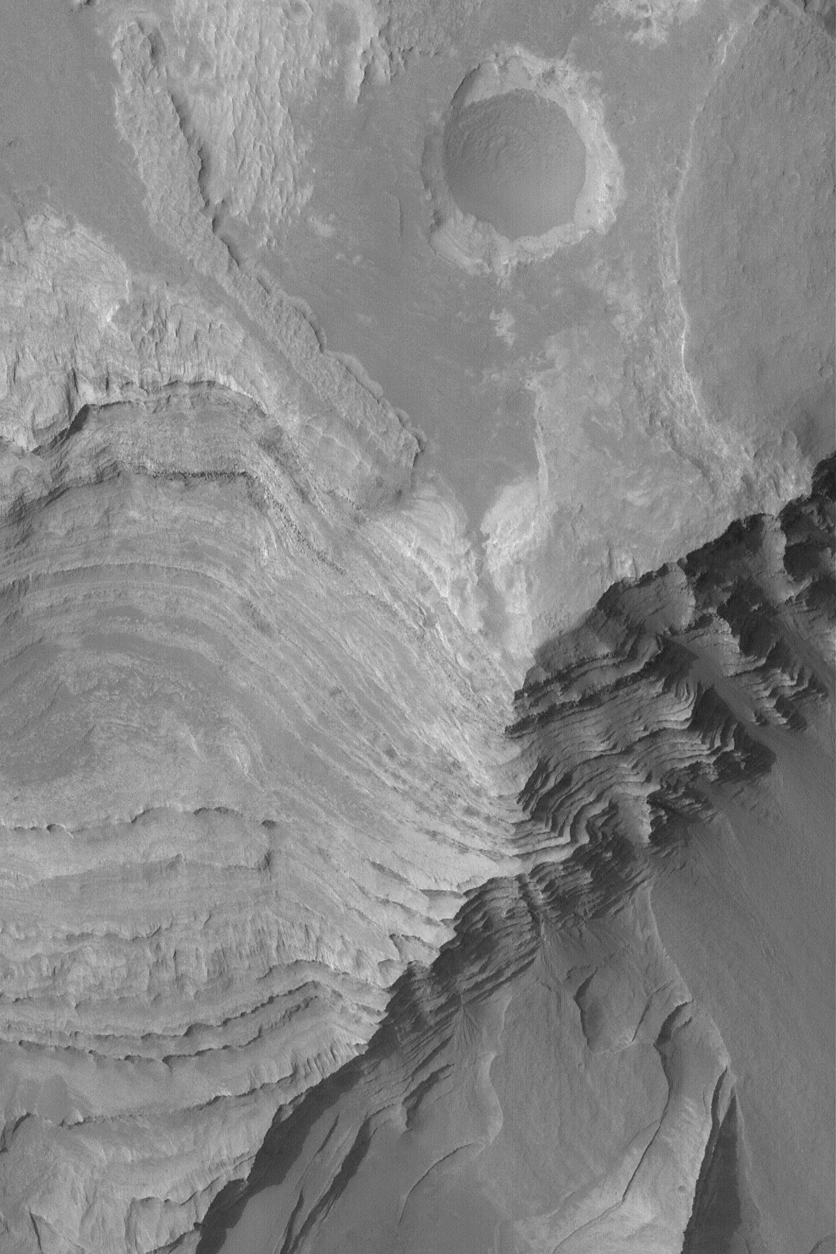

Terby’s Layered Rocks

14 March 2004
Layered rock outcrops are common all across Mars, and the Mars rover, Opportunity, has recently investigated some layered rocks in Meridiani Planum. This Mars Global Surveyor (MGS) Mars Orbiter Camera (MOC) image shows layered sedimentary rocks in northern Terby Crater, located just north of the giant Hellas Basin near 27.5°S, 285.8°W. Hundreds of layers are exposed in a deposit several kilometers thick within Terby. A history of events that shaped the northern Hellas region is recorded in these rocks, just waiting for a person or robot to investigate. The picture covers an area 3 km (1.9 mi) across. Sunlight illuminates the scene from the left.

Credit: NASA/JPL/Malin Space Science Systems